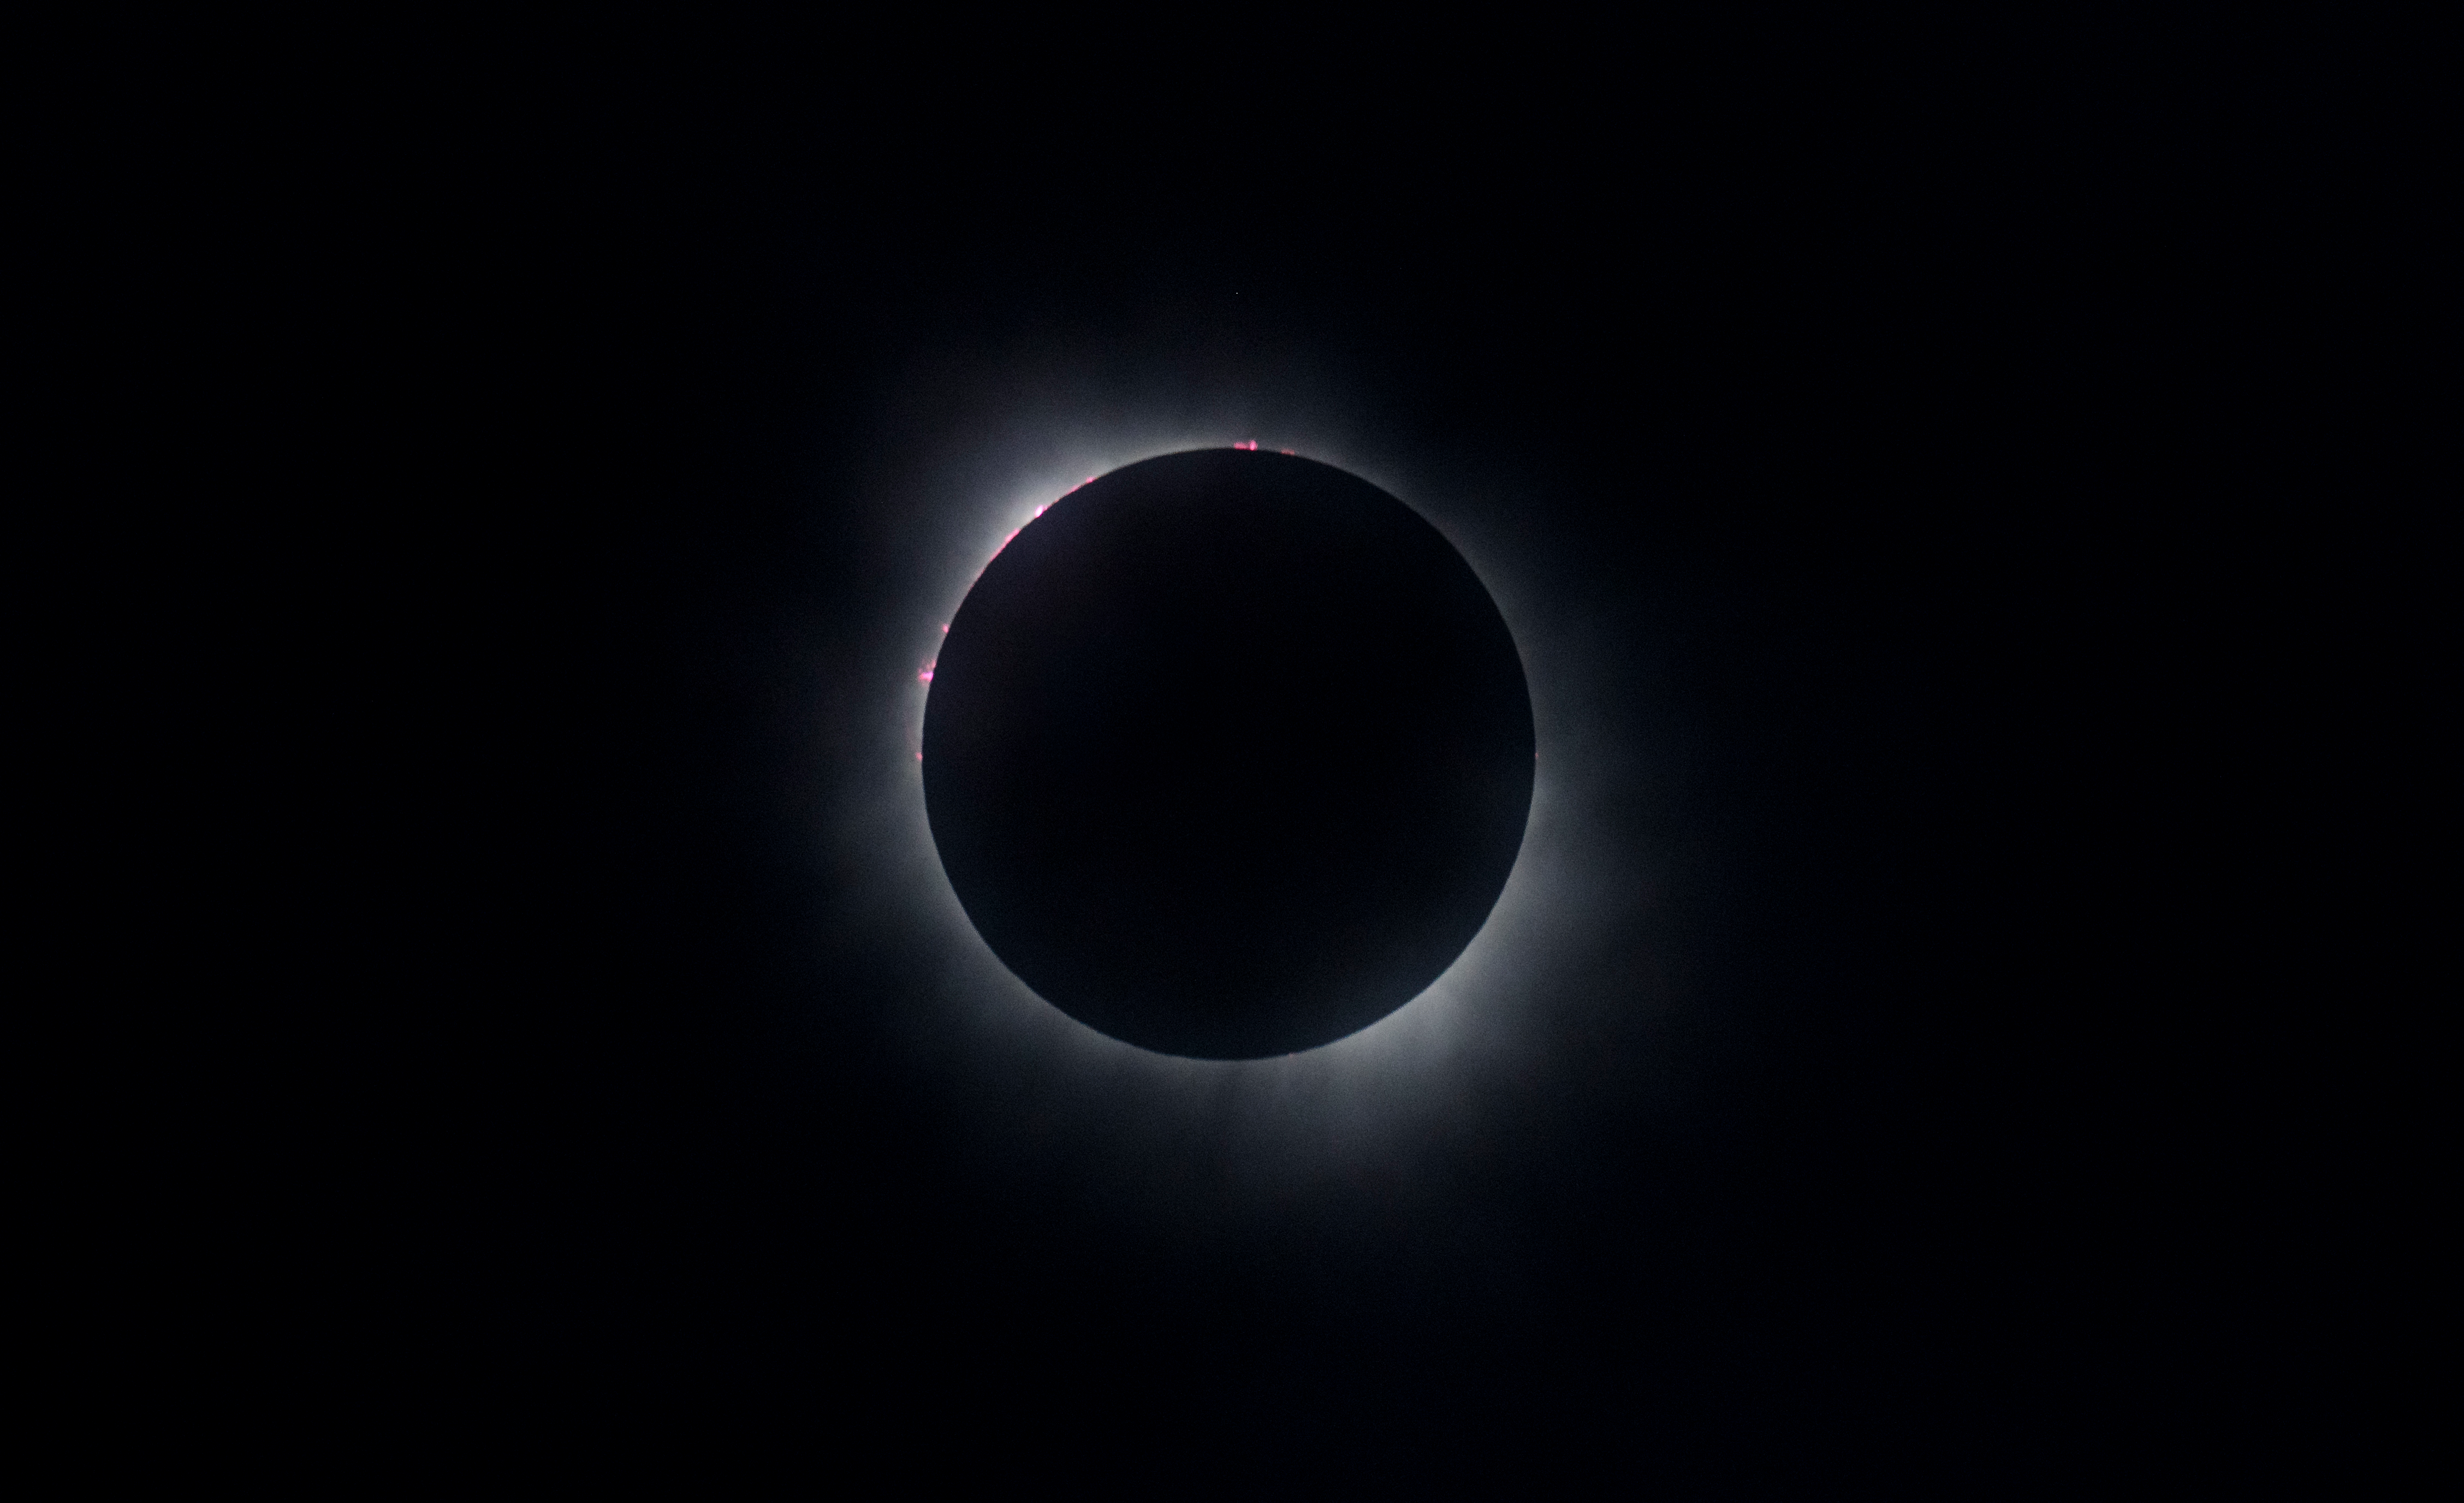

2024 Total Solar Eclipse

A total solar eclipse is seen in Kerrville, TX on Monday, April 8, 2024. A total solar eclipse swept across a narrow portion of the North American continent from Mexico’s Pacific coast to the Atlantic coast of Newfoundland, Canada. A partial solar eclipse was visible across the entire North American continent along with parts of Central America and Europe.

Credit: NASA/Aubrey Gemignani